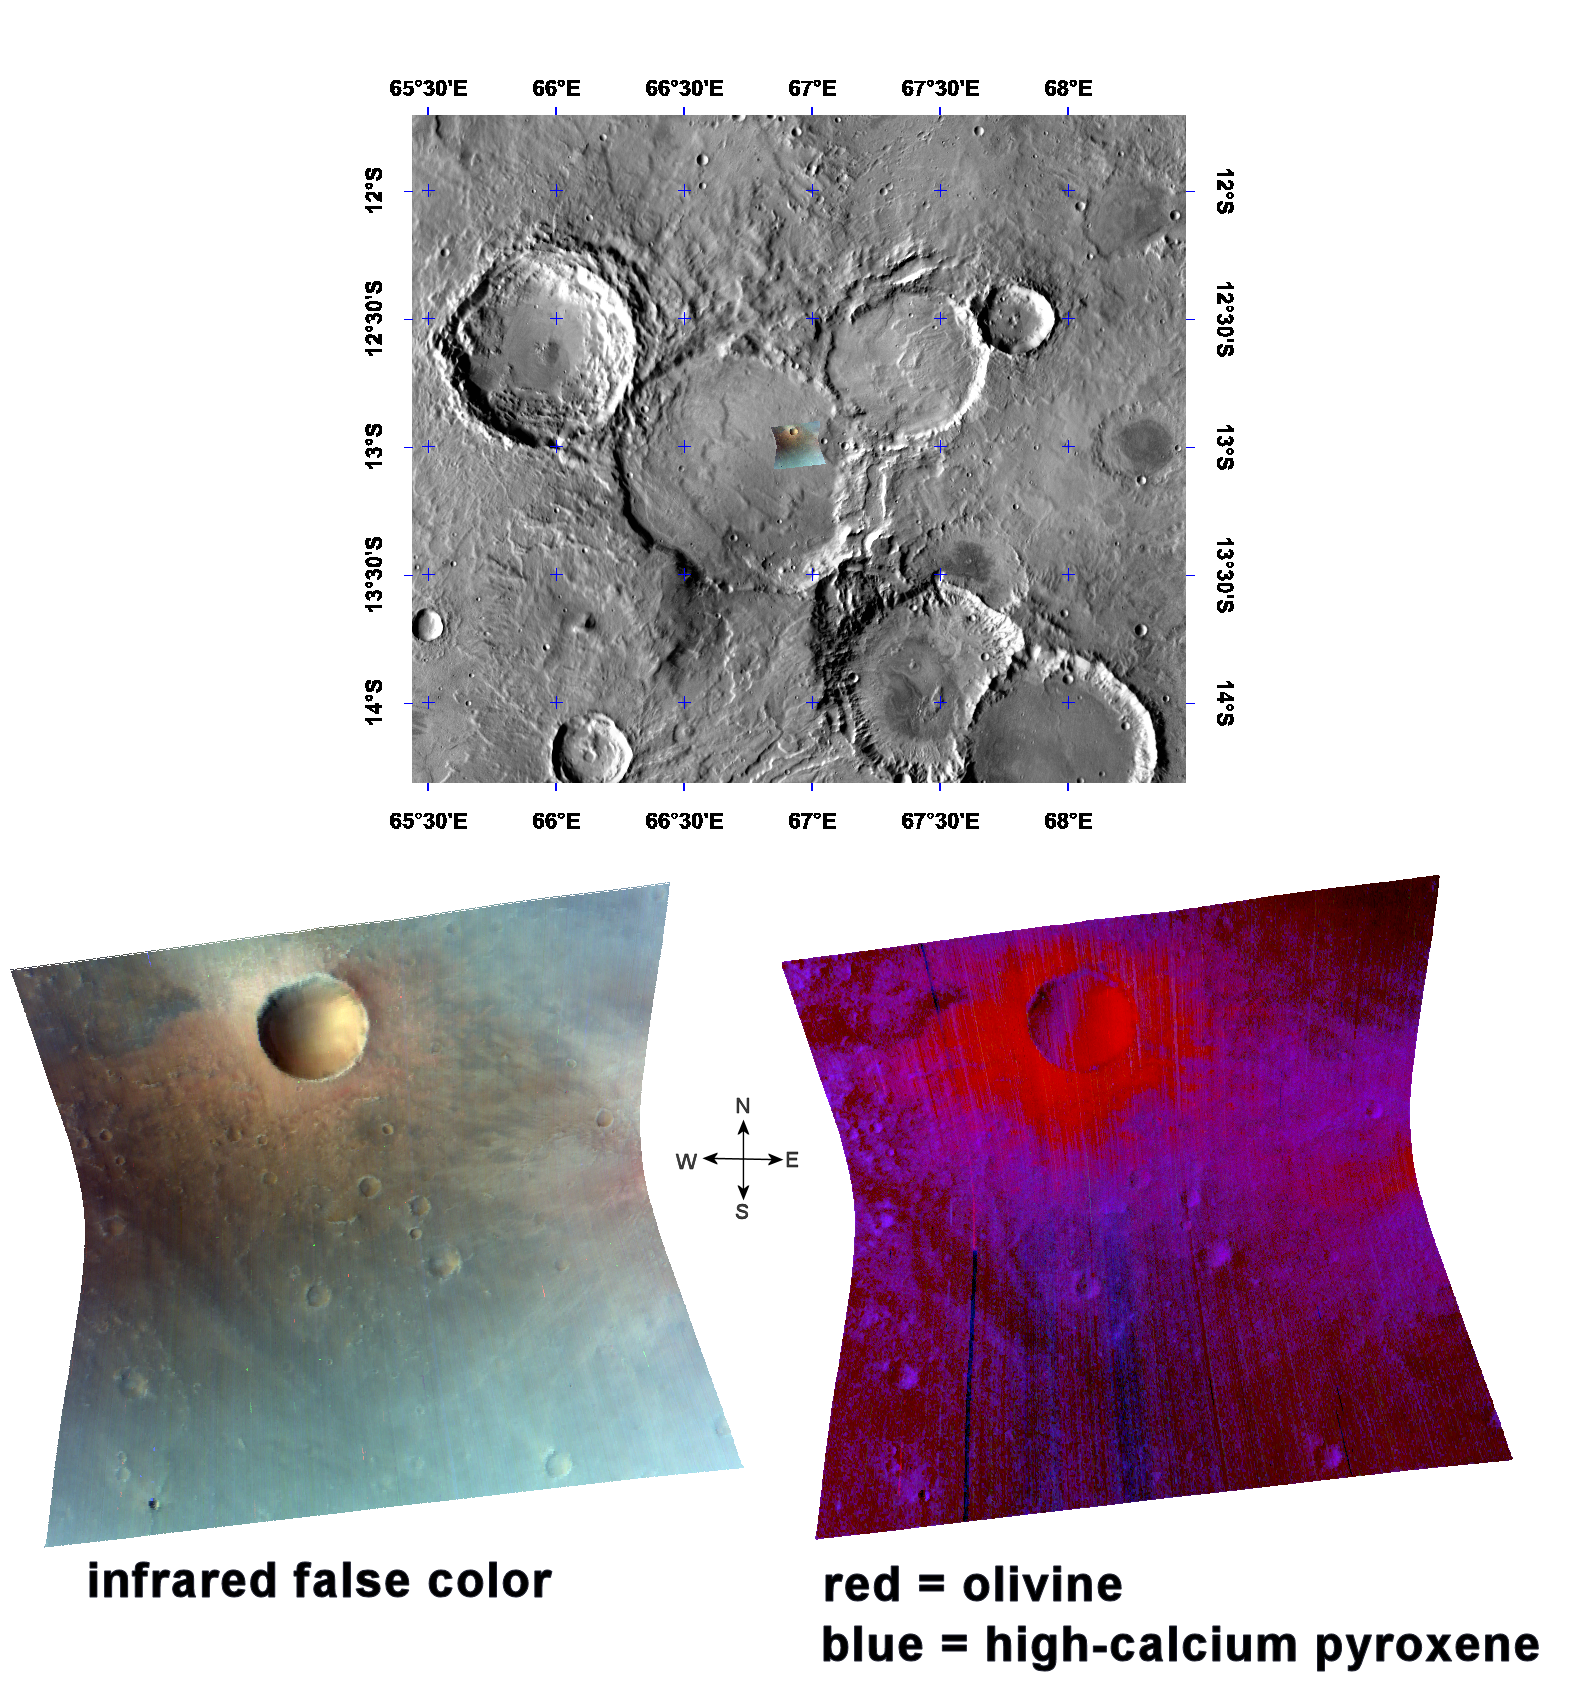

An Olivine-Rich Crater in Tyrrhena Terra

This image of the ejecta of a crater in the Tyrrhena Terra region was taken by the Compact Reconnaissance Imaging Spectrometer for Mars (CRISM) at 0328 UTC on February 23, 2007 (10:28 p.m. EST on February 22, 2007), near 13 degrees south latitude, 67 degrees east longitude. CRISM’s image was taken in 544 colors covering 0.36-3.92 micrometers, and shows features as small as 18 meters (60 feet) across. The region covered is roughly 9 kilometers (5.6 miles) wide at its narrowest point.

Named for a classic albedo feature, Tyrrhena Terra is an extensive, heavily-cratered part of Mars’ southern highlands, some 2,300 kilometers (1,430 miles) at its broadest extent. It is located to the northeast of the Hellas basin. The region imaged by CRISM is to the north of Hellas Planitia and just east of the crater Huygens in Tyrrhena Terra’s western end.

The uppermost image in the montage above reveals the location of the CRISM image on a mosaic taken by the Mars Odyssey spacecraft’s Thermal Emission Imaging System (THEMIS). The CRISM image is located inside a large, flat-floored crater measuring about 52 kilometers (32 miles) across. The image includes a small crater and its ejecta blanket, an apron of material thrown out during a crater’s formation, both located inside the larger crater.

The lower left image is an infrared false-color image that reveals the extent of the ejecta blanket. It also includes ejecta from another small crater located just east of the CRISM image.

The lower right image shows the strengths of mineral absorptions, and reveals the composition of the ejecta and surrounding material. The ejecta surrounding the small impact crater is thickest at the crater’s rim, and becomes thinner to discontinuous at the blanket’s outer edge. This small crater’s ejecta blanket shows an enhanced spectral signature of the mineral olivine, as does the ejecta from the small crater just out of view to the east. In contrast the surrounding material is rich in the volcanic mineral pyroxene. This relationship demonstrates the layered characteristic of rocks forming the southern highlands: olivine-rich rock was buried by pyroxene-rich materials on the larger crater’s floor, probably volcanic lavas. Later, the small crater penetrated the pyroxene-rich rock, excavated the underlying olivine-bearing unit, and deposited it as ejecta.

CRISM is one of six science instruments on NASA’s Mars Reconnaissance Orbiter. Led by The Johns Hopkins University Applied Physics Laboratory, Laurel, Md., the CRISM team includes expertise from universities, government agencies and small businesses in the United States and abroad. NASA’s Jet Propulsion Laboratory, a division of the California Institute of Technology in Pasadena, manages the Mars Reconnaissance Orbiter and the Mars Science Laboratory for NASA’s Science Mission Directorate, Washington. Lockheed Martin Space Systems, Denver, built the orbiter.

Credit: NASA/JPL/JHUAPL/ASU